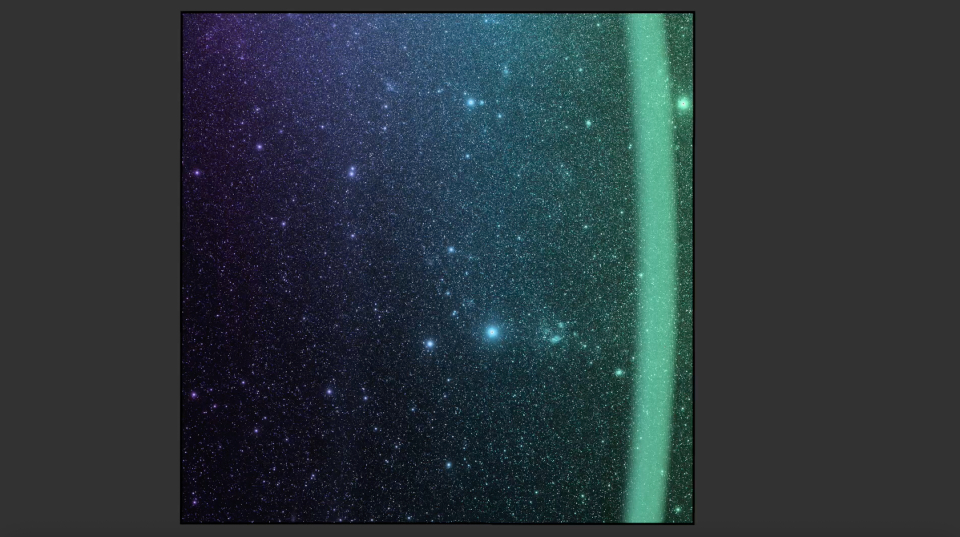

SPHEREx Scans the Sky

Figure A

This video shows the SPHEREx observatory’s field of view as it scans across a section of the sky, observing the universe in 102 colors, or wavelengths of light. Taken in April 2025, just weeks after the spacecraft’s launch, the images show a region inside the Large Magellanic Cloud, a dwarf galaxy near the Milky Way.

The wavelengths seen by NASA’s SPHEREx (Spectro-Photometer for the History of the Universe, Epoch of Reionization and Ices Explorer) are in the infrared range, which is invisible to the human eye; the infrared wavelengths are represented here by visible light colors.

While most telescopes use color filters that block one wavelength at a time, SPHEREx’s filters gradually transition through a range of wavelengths, creating the rainbow gradients seen in this video. The telescope takes overlapping images so that every section of the sky is imaged 102 times, each time in a different wavelength.

The color filters sit on top of two arrays, each with three detectors, that observe the sky simultaneously. In the video, one array’s view moves from purple to green, followed by the second array’s view (of the same section of sky), which changes from yellow to red. The images are looped four times.

SPHEREx will repeat this scanning motion each day for two years, gradually compiling a map of the entire sky. Every day, it will take about 600 exposures, each of which is made up of six images, one from each of the six detectors. Combining those images, scientists can see the total emission from the observed section of the sky or look at an individual wavelength.

Observing individual wavelengths of light from cosmic sources is called spectroscopy. This technique can be used to reveal the composition of objects, because chemical elements and molecules leave a unique signature in the colors they absorb and emit. This is made apparent in the images’ lower right quadrant, where a collection of dust appears only in the red and orange wavelengths. This indicates the presence of a particular molecule that radiates in specific wavelengths and not others.

Figure A shows a zoom in on the region where the collection of dust is located. All eight images show the same section of sky as the color filters move across it. The dust cloud becomes apparent in the lower four images. As in the video, the visible colors represent the infrared colors detected by SPHEREx.

The SPHEREx mission is managed by NASA’s Jet Propulsion Laboratory for the agency’s Astrophysics Division within the Science Mission Directorate at NASA Headquarters. BAE Systems in Boulder, Colorado, built the telescope and the spacecraft bus. The science analysis of the SPHEREx data will be conducted by a team of scientists located at 10 institutions in the U.S., two in South Korea, and one in Taiwan. Caltech in Pasadena managed and integrated the instrument. The mission’s principal investigator is based at Caltech with a joint JPL appointment. Data will be processed and archived at IPAC at Caltech. The SPHEREx dataset will be publicly available at the NASA-IPAC Infrared Science Archive. Caltech manages JPL for NASA.

Credit: NASA/JPL-Caltech